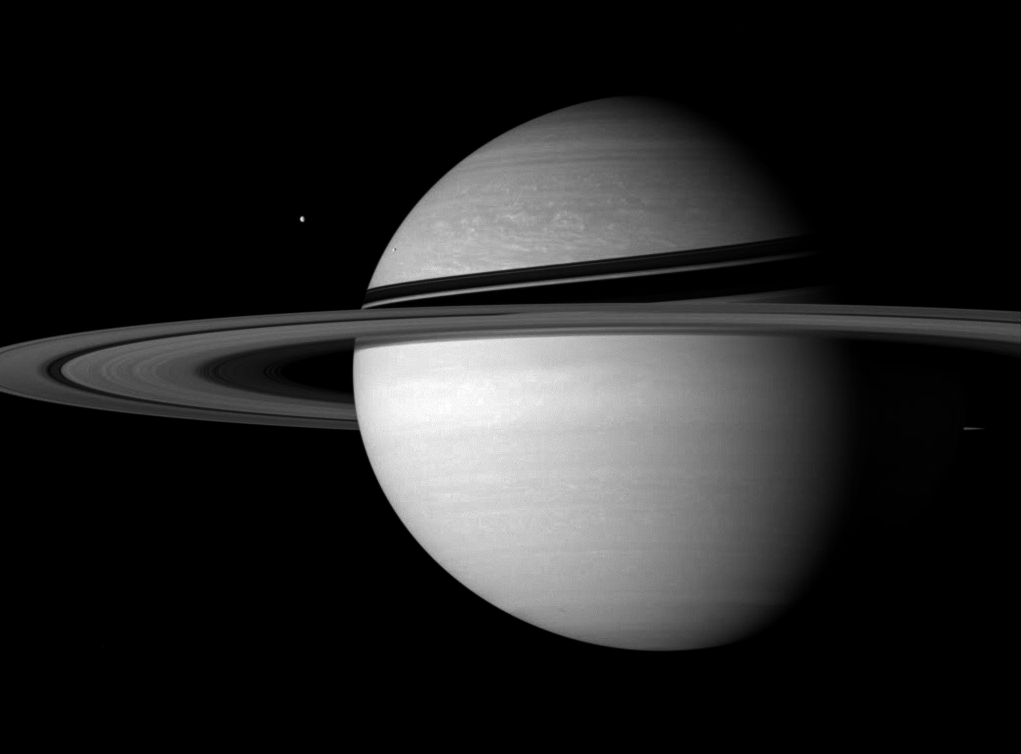

Cold Kingdom

Icy sentinels stand guard on Saturn’s doorstep, defying the distant Sun.

Tethys (1,071 kilometers, or 665 miles across) is seen here at left, along with Enceladus (505 kilometers, 314 miles across), against the planet. At the distance of Saturn, the Sun’s light is only about one-hundredth of its intensity at Earth, making this a dim and cold domain.

This view looks toward the sunlit side of the rings from about 5 degrees below the ringplane.

The image was taken with the Cassini spacecraft wide-angle camera on Sept. 20, 2007 using a spectral filter sensitive to wavelengths of infrared light centered at 752 nanometers. The view was acquired at a distance of approximately 3.3 million kilometers (2 million miles) from Saturn and at a Sun-Saturn-spacecraft, or phase, angle of 52 degrees. Image scale is 193 kilometers (120 miles) per pixel.

The Cassini-Huygens mission is a cooperative project of NASA, the European Space Agency and the Italian Space Agency. The Jet Propulsion Laboratory, a division of the California Institute of Technology in Pasadena, manages the mission for NASA’s Science Mission Directorate, Washington, D.C. The Cassini orbiter and its two onboard cameras were designed, developed and assembled at JPL. The imaging operations center is based at the Space Science Institute in Boulder, Colo.

Credit: NASA/JPL/Space Science Institute